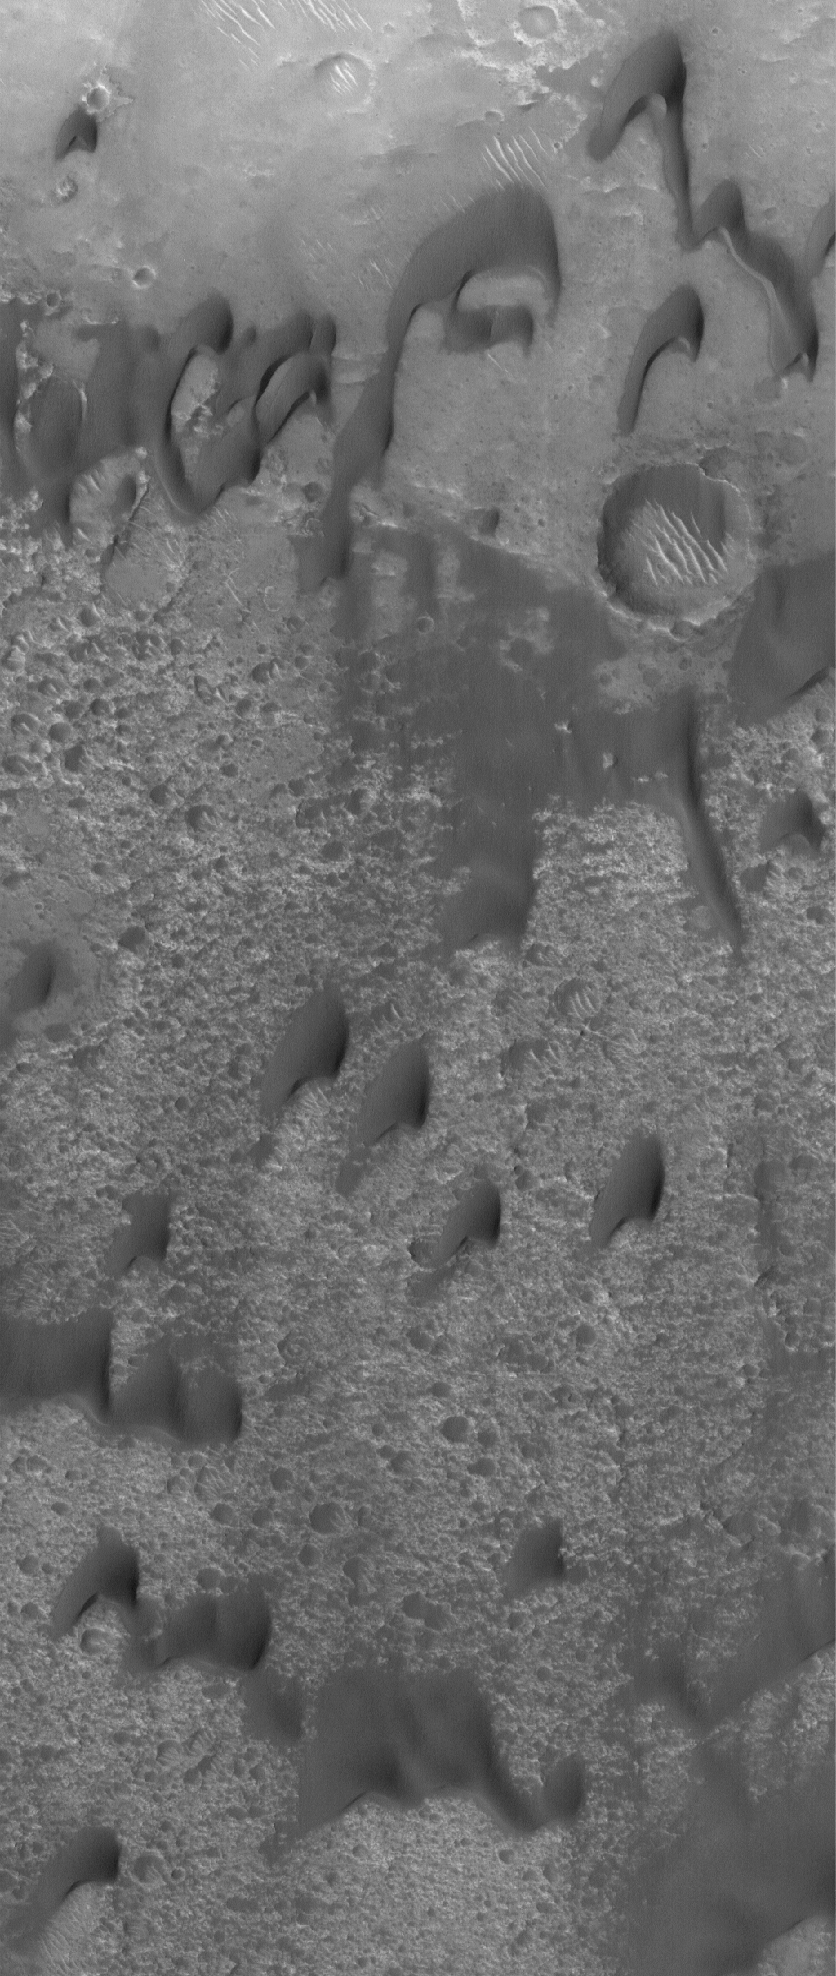

Dark Martian Dunes

30 June 2005
This Mars Global Surveyor (MGS) Mars Orbiter Camera (MOC) image shows dark, windblown sand dunes in a crater in the Hesperia region of Mars. The steepest slopes on the dunes — their slipfaces — point toward the south-southwest, indicating that the winds responsible for the dunes blew from the north-northeast (top/upper right).

Location near: 12.4°S, 236.5°W
Image width: ~3 km (~1.9 mi)
Illumination from: upper left
Season Southern Spring

Credit: NASA/JPL/Malin Space Science Systems